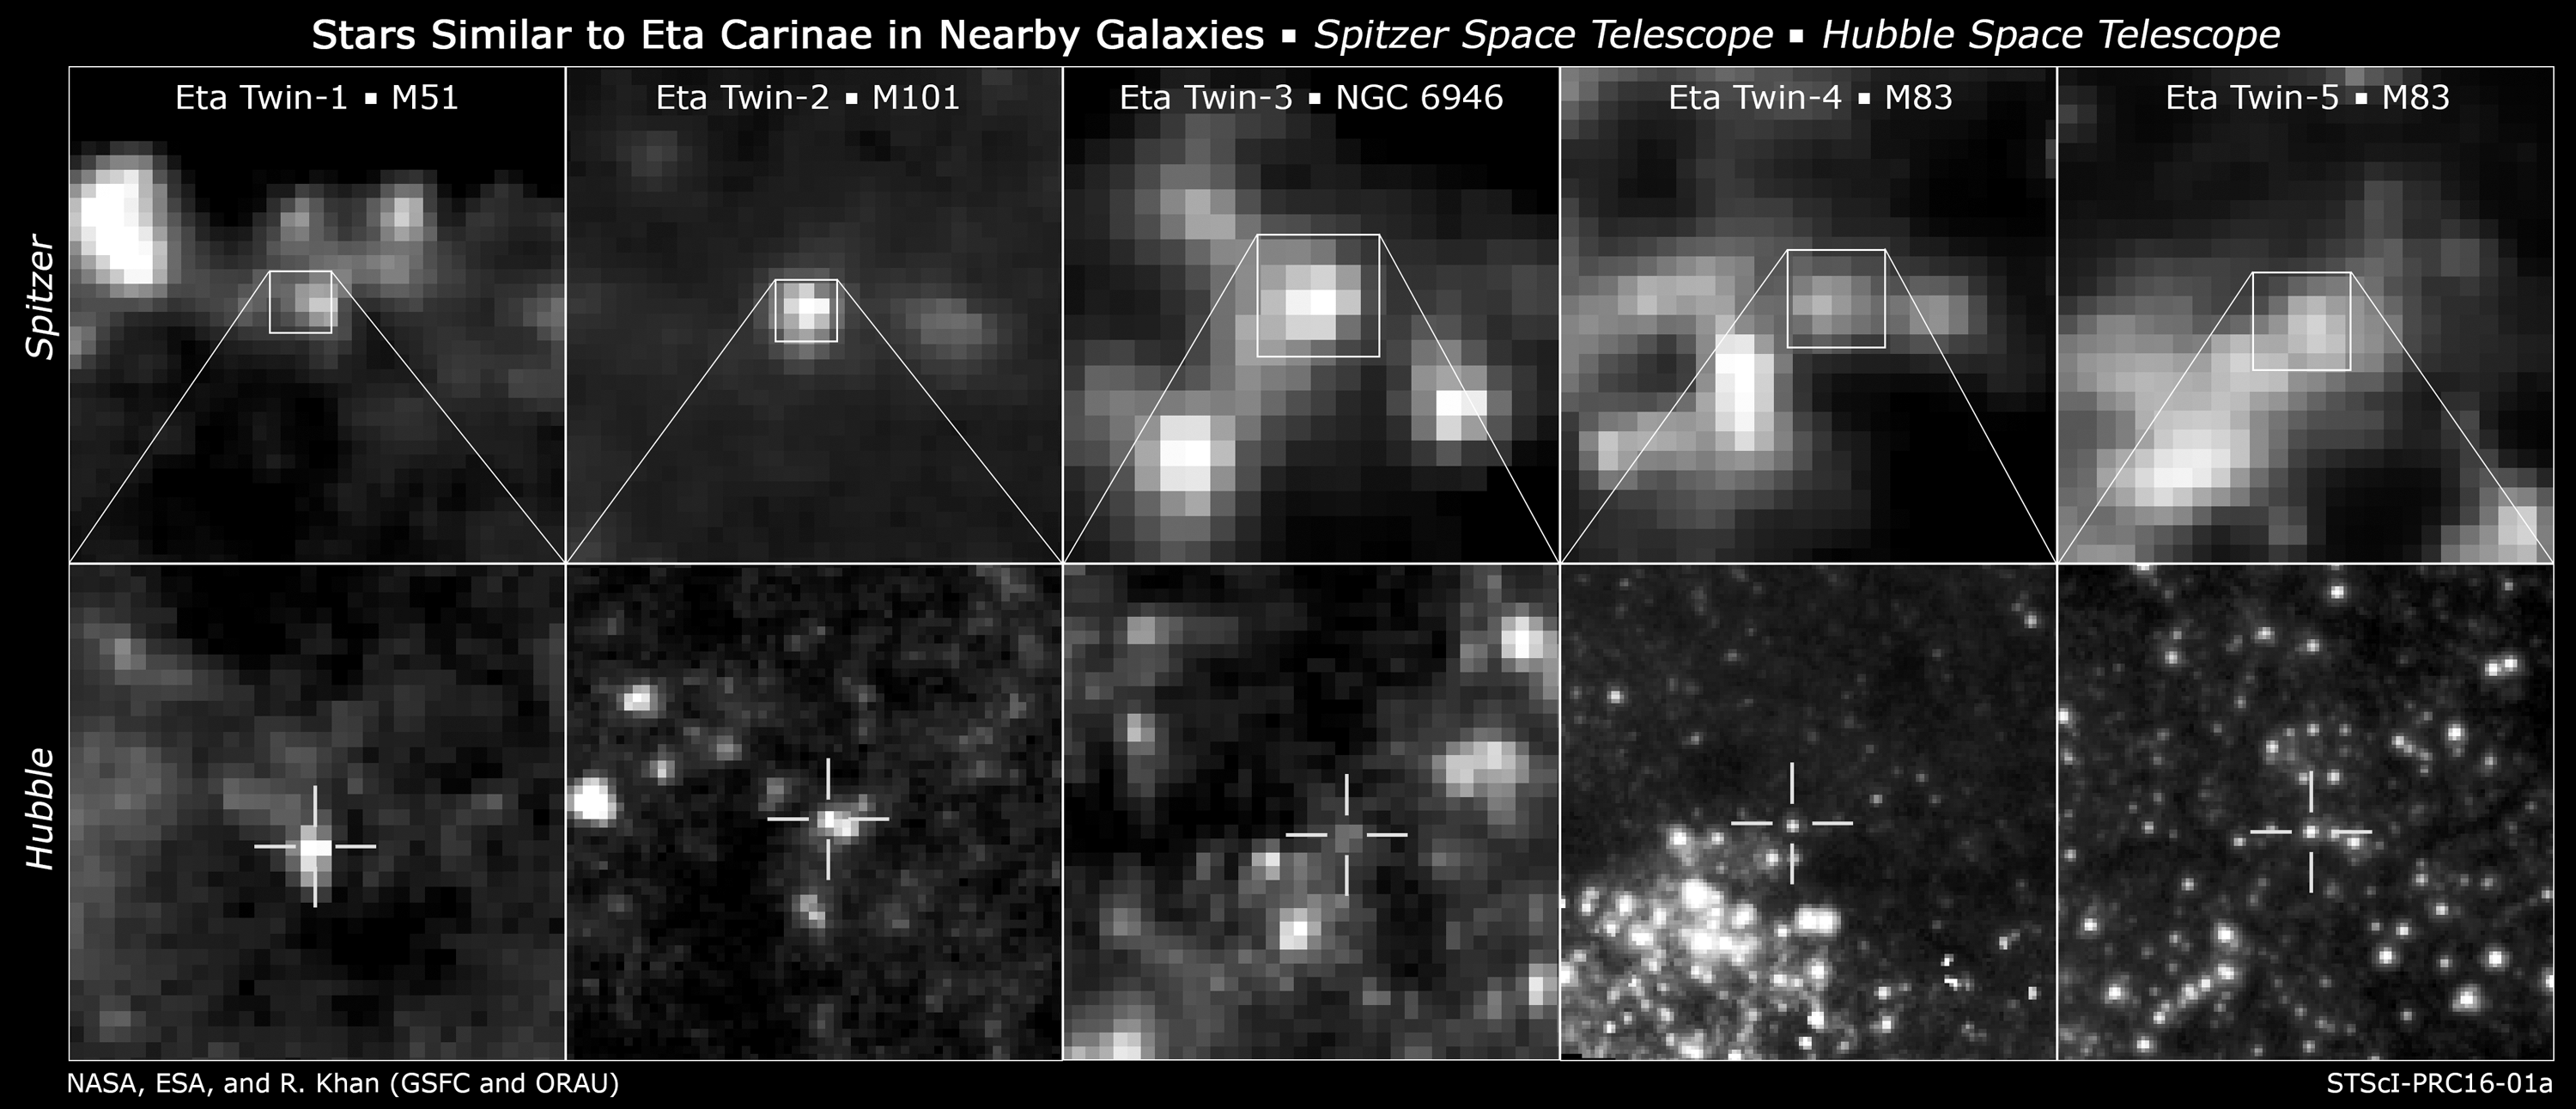

A Full Panel of Twins

Researchers found likely twins of the giant, erupting star Eta Carinae in four galaxies by comparing the infrared and optical brightness of each candidate source. Infrared images from NASA’s Spitzer Space Telescope revealed the presence of warm dust surrounding the stars. Comparing this information with the brightness of each source at optical and near-infrared wavelengths as measured by instruments on Hubble, the team was able to identify candidate Eta Carinae-like objects. Top: 3.6-micron images of candidate “Eta twins” from Spitzer’s IRAC instrument.

At bottom are 800-nanometer images of the same sources from various Hubble Space Telescope instruments.

NASA’s Jet Propulsion Laboratory, Pasadena, California, manages the Spitzer Space Telescope mission for NASA’s Science Mission Directorate in Washington. Science operations are conducted at the Spitzer Science Center at the California Institute of Technology in Pasadena. Spacecraft operations are based at Lockheed Martin Space Systems Company, Littleton, Colorado. Data are archived at the Infrared Science Archive housed at the Infrared Processing and Analysis Center at Caltech. Caltech manages JPL for NASA.

Credit: NASA, ESA, and R. Khan (GSFC and ORAU)